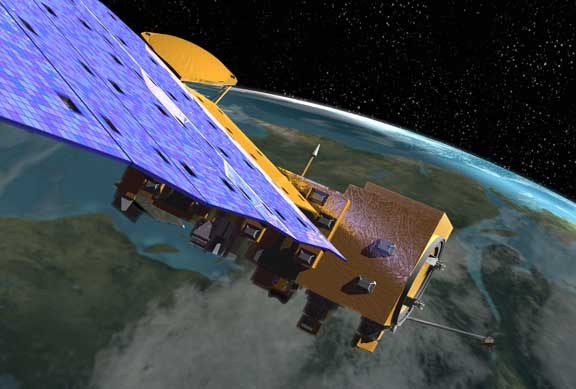

NASA's Aqua Satellite Celebrates 10th Annivesary

NASA's Aqua Satellite Celebrates 10th Anniversary The Aqua satellite mission has proved to be a major component of the Earth Observing System (EOS) for its ability to gather unprecedented amounts of information on Earth’s water cycle, including measurements on water vapor, clouds, precipitation, ice, and snow. Aqua data has helped improve weather prediction, detection of forest fires, volcanic ash, and sandstorms. In addition, Aqua data have been used to detect and monitor such greenhouse gases as carbon dioxide, water vapor, and methane, and to examine the energy imbalance at the top of the Earth's atmosphere and the various components of it. With these uses of Aqua data, scientists have been able to better understand our Earth over the course of the past ten years. Aqua is a major international Earth Science satellite mission centered at NASA. Launched on May 4, 2002, the satellite has six different Earth-observing instruments on board and is named for the large amount of information being obtained about water in the Earth system from its stream of approximately 89 Gigabytes of data a day. The water variables being measured include almost all elements of the water cycle and involve water in its liquid, solid, and vapor forms. Additional variables being measured include radiative energy fluxes, aerosols, vegetation cover on the land, phytoplankton and dissolved organic matter in the oceans, and air, land, and water temperatures.

Credit: NASA